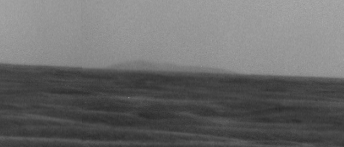

East Rim of Endeavour Crater on Horizon

A high point on the distant eastern rim of Endeavour Crater is visible on the horizon in this image taken by the panoramic camera (Pancam) on NASA’s Mars Exploration Rover Opportunity on March 8, 2009, during the 1,821st Martian day, or sol, of the rover’s mission on Mars.

That portion of Endeavour’s rim is about 34 kilometers (21 miles) away from Opportunity’s position west of the crater when the image was taken. The width of the image covers approximately one degree of the horizon.

Credit: NASA/JPL-Caltech/Cornell